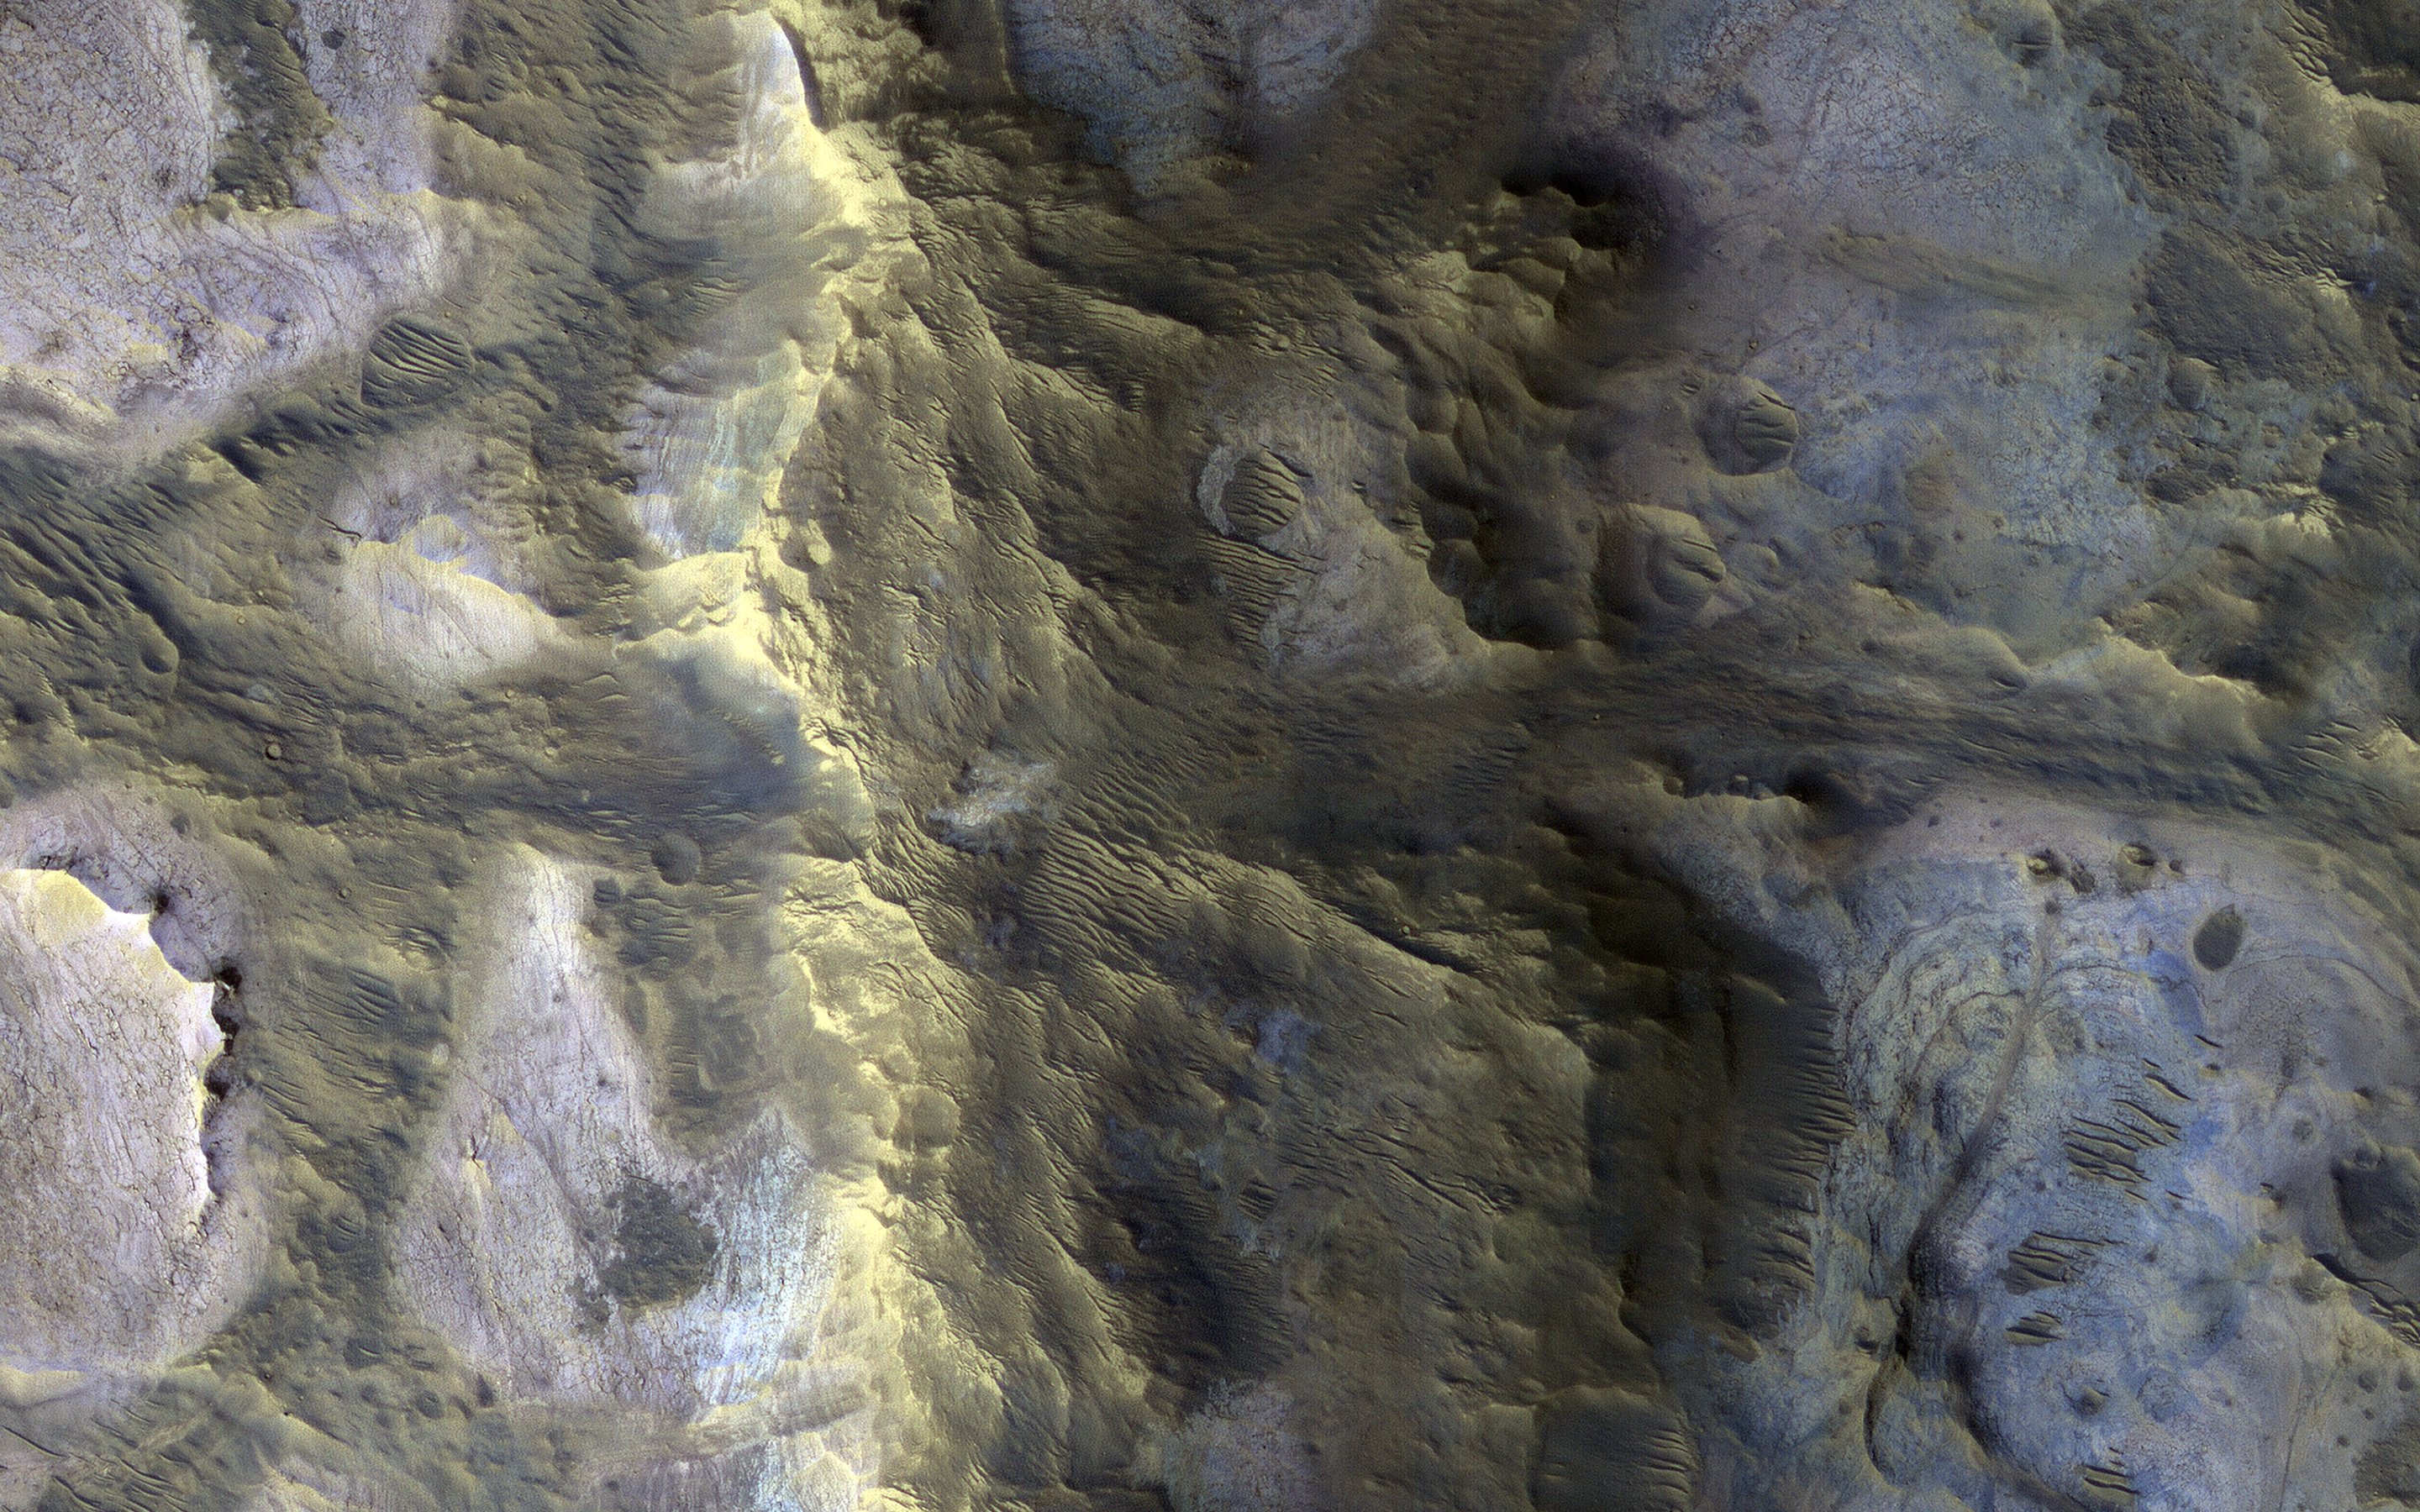

A Technicolor Mound near Oxia Planum

An isolated, elongated mound (about 1 mile wide and 3.75 miles long) rises above the smooth, surrounding plains. Horizontal layers are exposed at the northern end of the mound, and its surface is characterized by a very unusual quasi-circular pattern with varying colors that likely reflect diverse mineral compositions.

A closer view shows that the rock has a range of textures, from massive and fractured on the left, to subtle banding or layering on the right. The origin of this mound is unknown, but its formation may be related to the clay-bearing rocks in the nearby Oxia Planum region.

The map is projected here at a scale of 25 centimeters (9.8 inches) per pixel. (The original image scale is 28.5 centimeters [11.2 inches] per pixel [with 1 x 1 binning]; objects on the order of 85 centimeters [33.5 inches] across are resolved.) North is up.

The University of Arizona, in Tucson, operates HiRISE, which was built by Ball Aerospace & Technologies Corp., in Boulder, Colorado. NASA’s Jet Propulsion Laboratory, a division of Caltech in Pasadena, California, manages the Mars Reconnaissance Orbiter Project for NASA’s Science Mission Directorate, Washington.

Credit: NASA/JPL-Caltech/University of Arizona